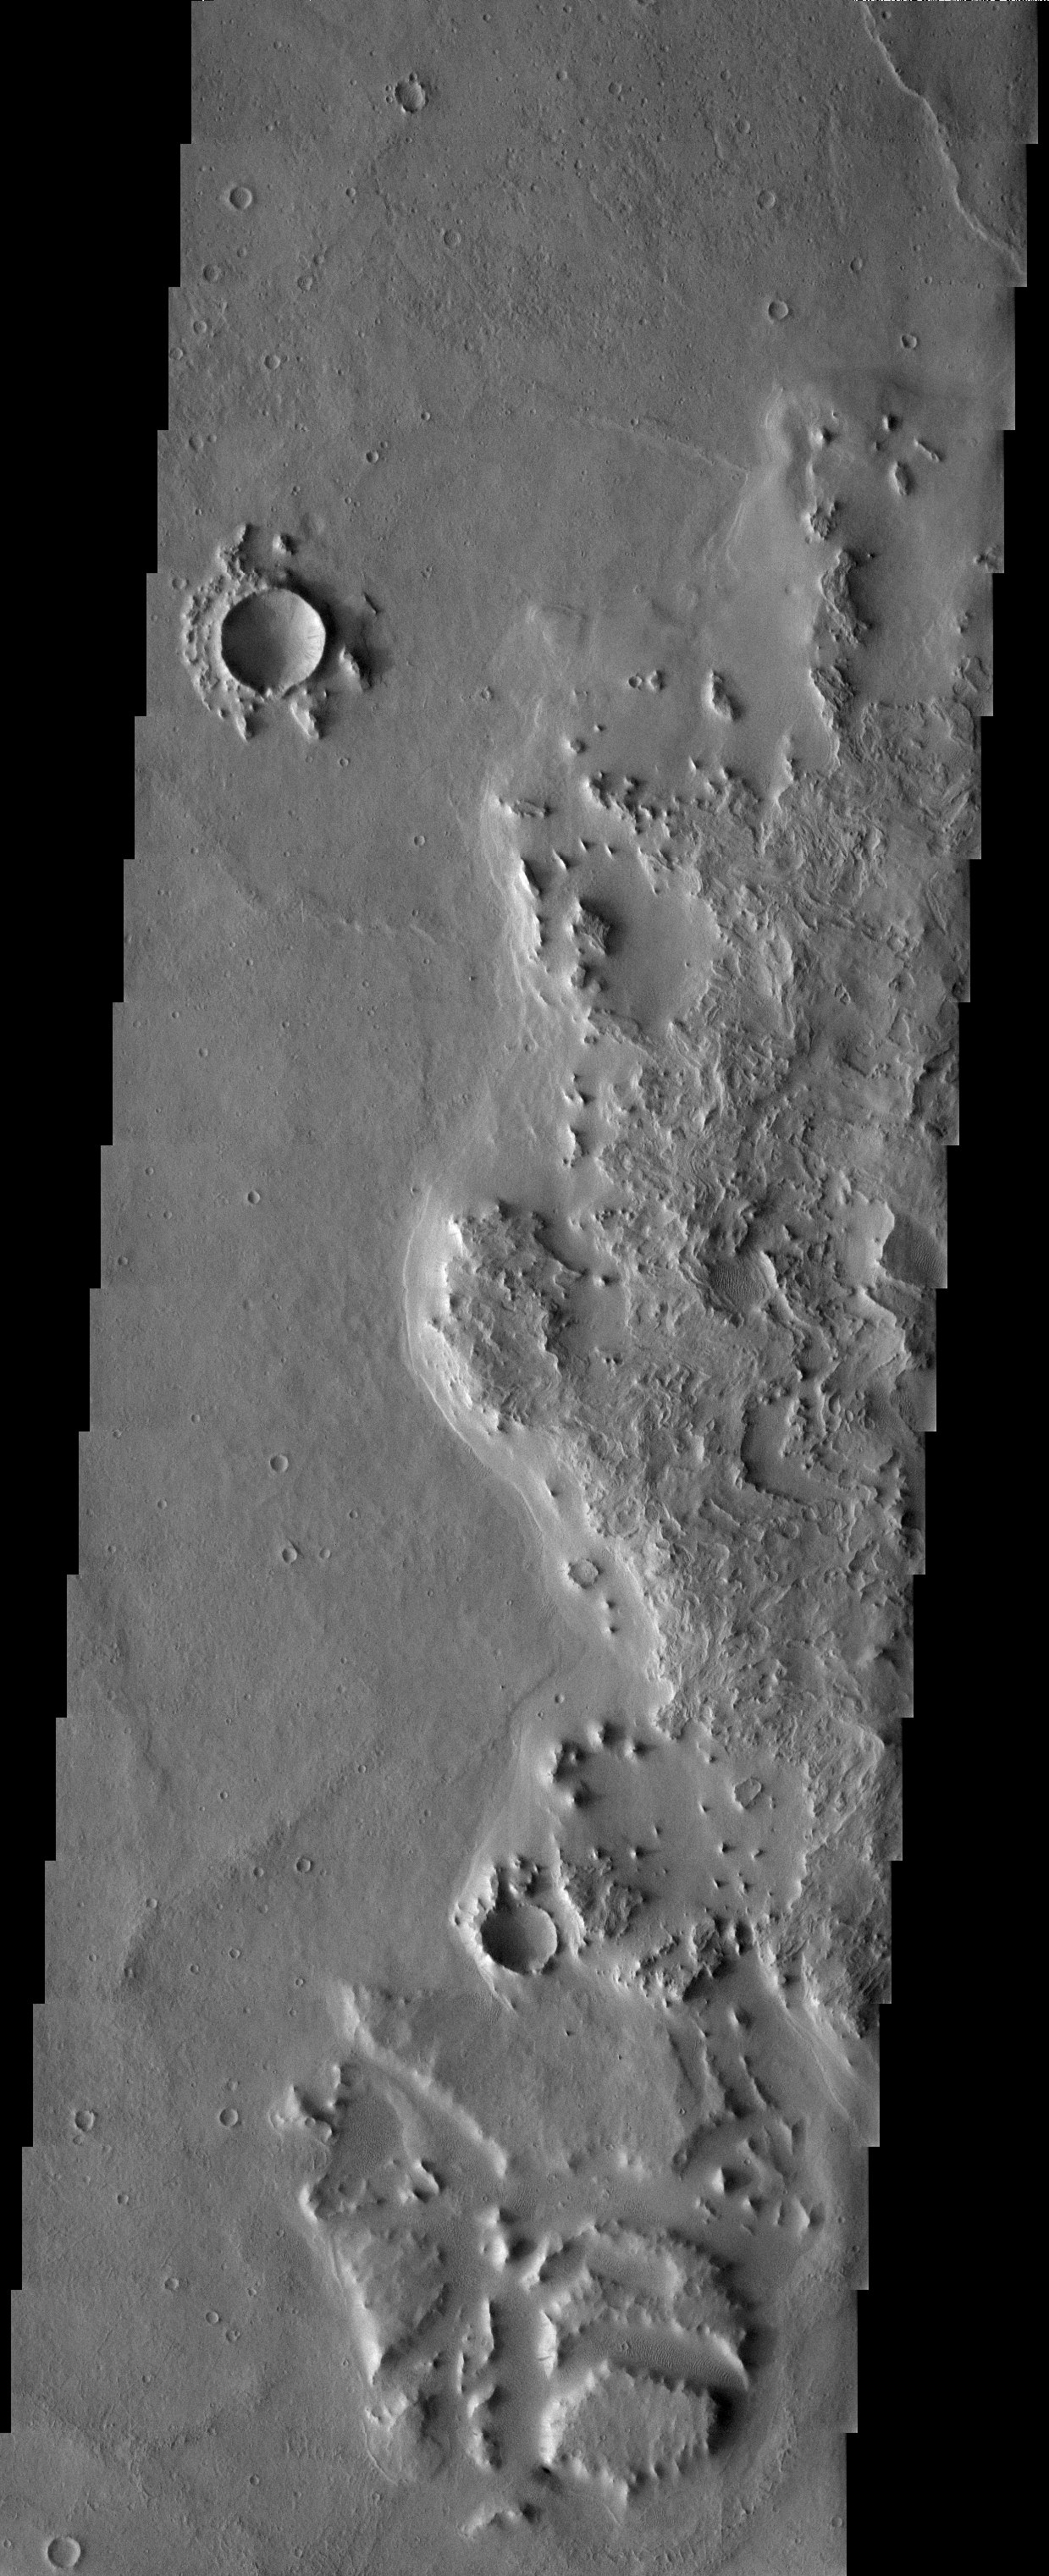

Smooth and Scrambled

Released 19 June 2003

A flat-floored crater in central Arabia hosts an interior crater with interesting ejecta. The scrambled patterns in the ejecta suggest fluidized flow during emplacement. This contrasts with the much smoother terrain on the left side of the image. Although there is some ambiguity, it appears that the smooth material has lapped up onto the ejecta, which raises the question of where the source is for this more recent flow of material.

Image information: VIS instrument. Latitude 2.8, Longitude 37 East (323 West). 19 meter/pixel resolution.

Note: this THEMIS visual image has not been radiometrically nor geometrically calibrated for this preliminary release. An empirical correction has been performed to remove instrumental effects. A linear shift has been applied in the cross-track and down-track direction to approximate spacecraft and planetary motion. Fully calibrated and geometrically projected images will be released through the Planetary Data System in accordance with Project policies at a later time.

NASA’s Jet Propulsion Laboratory manages the 2001 Mars Odyssey mission for NASA’s Office of Space Science, Washington, D.C. The Thermal Emission Imaging System (THEMIS) was developed by Arizona State University, Tempe, in collaboration with Raytheon Santa Barbara Remote Sensing. The THEMIS investigation is led by Dr. Philip Christensen at Arizona State University. Lockheed Martin Astronautics, Denver, is the prime contractor for the Odyssey project, and developed and built the orbiter. Mission operations are conducted jointly from Lockheed Martin and from JPL, a division of the California Institute of Technology in Pasadena.

Credit: NASA/JPL/Arizona State University